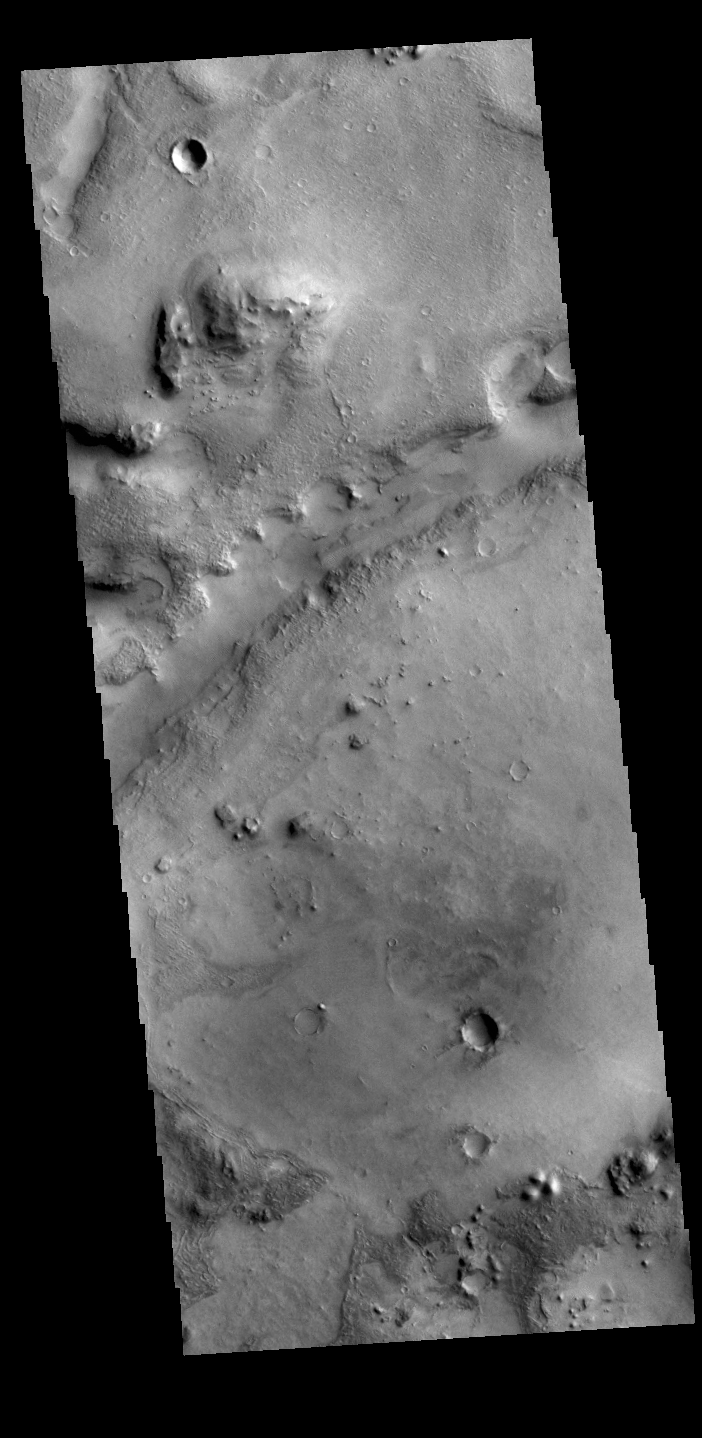

Nili Fossae

Today’s VIS image shows one of the linear depressions that form Nili Fossae. Nili Fossae is a collection of curved faults and down-dropped blocks of crust between the faults called graben. The graben lie northeast of the large volcano Syrtis Major and northwest of the ancient impact basin Isidis Planitia.

Credit: NASA/JPL-Caltech/ASU